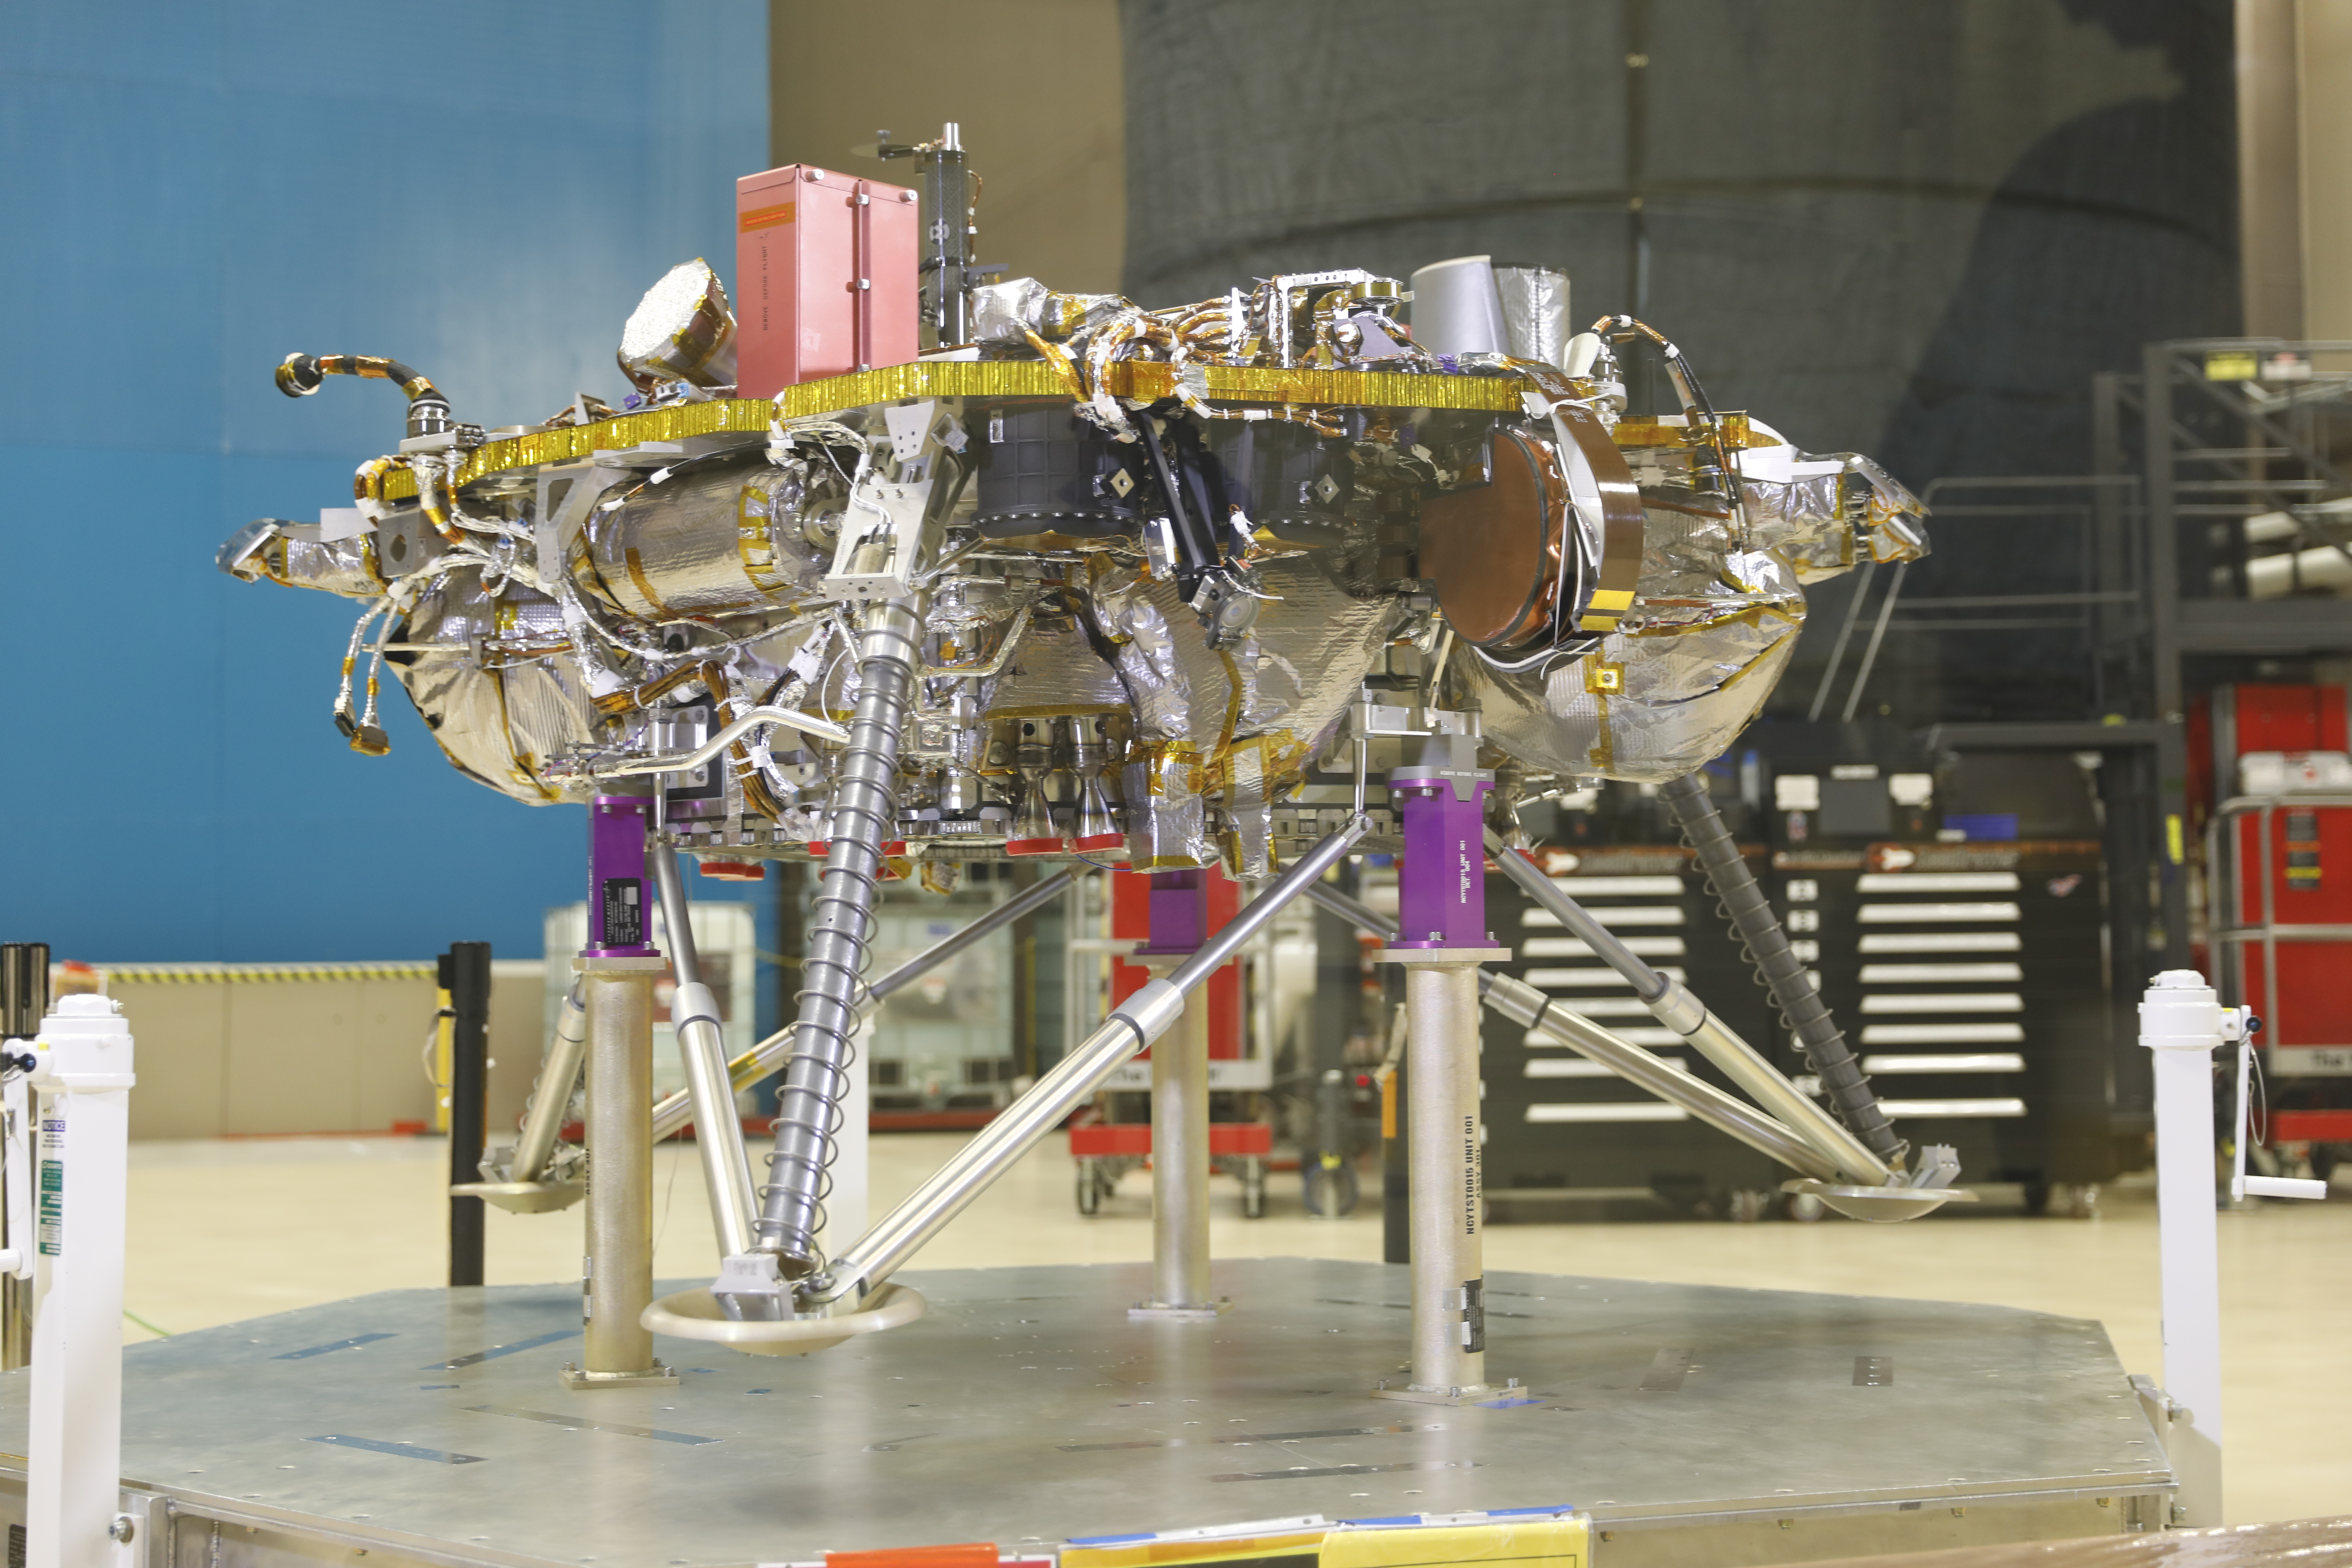

InSight Landing Systems

Once NASA’s InSight Mars lander enters the Martian atmosphere and approaches the planet’s surface, propulsive landing gear will slow the spacecraft down to about 5.5 mph (8.8 km/h) and safely set it down on the surface of the Red Planet. This image, taken at Lockheed Martin Space in Littleton, Colorado, shows several of the critical landing systems including the thrusters, lander legs and science deck.

JPL, a division of Caltech in Pasadena, California, manages InSight for NASA’s Science Mission Directorate in Washington. InSight is part of NASA’s Discovery Program, managed by the agency’s Marshall Space Flight Center in Huntsville, Alabama. The InSight spacecraft was built and tested by Lockheed Martin Space in Denver, Colorado.

Credit: NASA/JPL-Caltech/Lockheed Martin Space